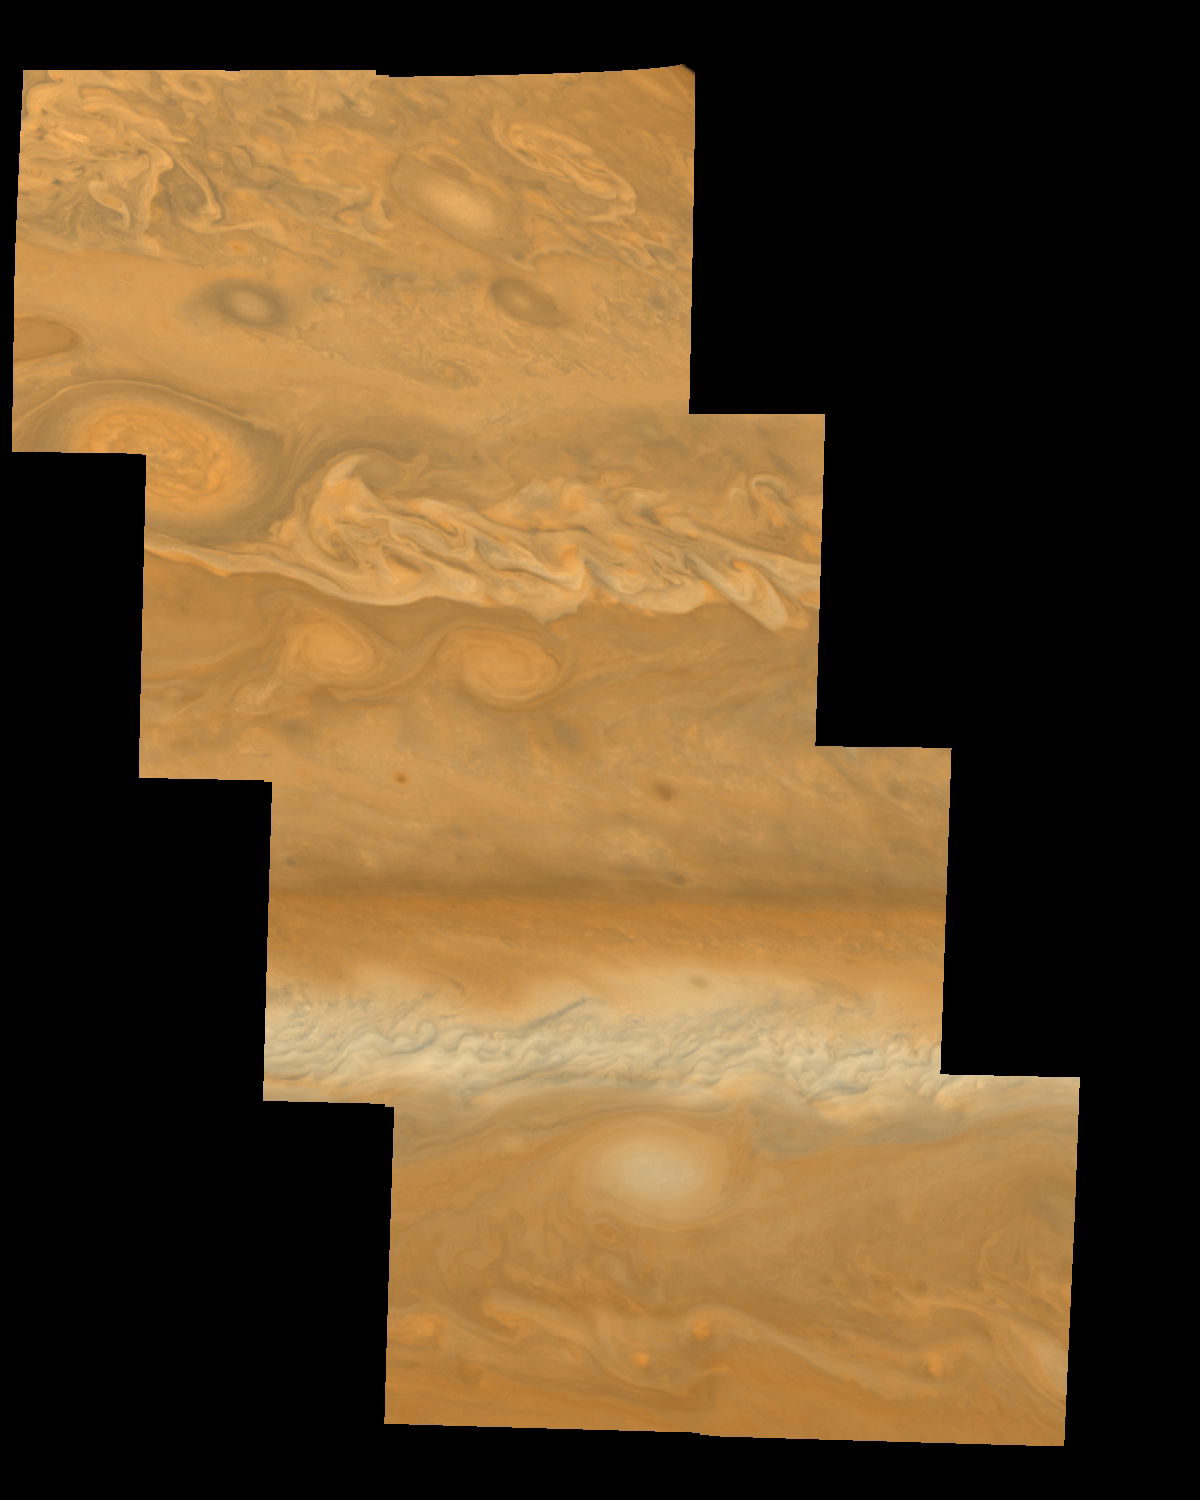

Jupiter’s Northern Hemisphere in True Color (Time Set 2)

Mosaic of Jupiter’s northern hemisphere between 10 and 50 degrees latitude. Jupiter’s atmospheric circulation is dominated by alternating eastward and westward jets from equatorial to polar latitudes. The direction and speed of these jets in part determine the color and texture of the clouds seen in this mosaic. Also visible are several other common Jovian cloud features, including large white ovals, bright spots, dark spots, interacting vortices, and turbulent chaotic systems. The north-south dimension of each of the two interacting vortices in the upper half of the mosaic is about 3500 kilometers. This mosaic combines the violet (410 nanometers) and near infrared continuum (756 nanometers) filter images to create a mosaic similar to how Jupiter would appear to human eyes. Differences in coloration are due to the composition and abundance of trace chemicals in Jupiter’s atmosphere.

North is at the top. The images are projected on a sphere, with features being foreshortened towards the north. The smallest resolved features are tens of kilometers in size. These images were taken on April 3, 1997, at a range of 1.4 million kilometers by the Solid State Imaging system (CCD) on NASA’s Galileo spacecraft.

The Jet Propulsion Laboratory, Pasadena, CA manages the mission for NASA’s Office of Space Science, Washington, DC.

Credit: NASA/JPL-Caltech